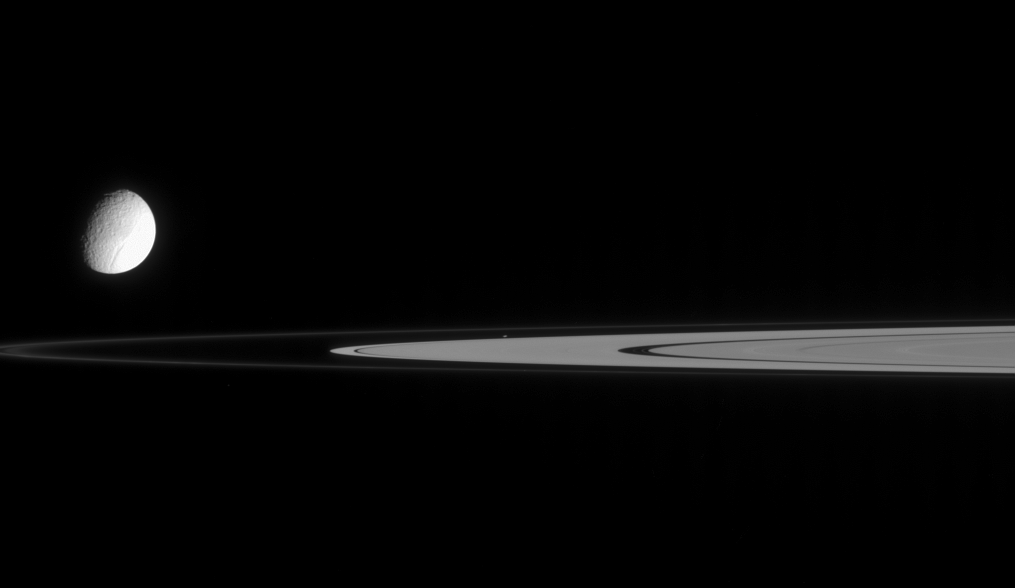

Speck of a Moon

This view from Cassini contains not one, but two moons. Tethys is slightly overexposed so that the real target of this image, tiny Atlas, can be seen. Atlas is at image center, just outside the A ring.

A couple of faint ringlets are visible in the Encke Gap, right of center.

Tethys is 1,071 kilometers (665 miles) wide; Atlas is a mere 32 kilometers (20 miles) wide.

The image was taken in visible light with the Cassini spacecraft narrow-angle camera on Dec. 21, 2005, at a distance of approximately 2 million kilometers (1.2 million miles) from Tethys and 1.7 million kilometers (1.1 million miles) from Atlas. The image scale is 12 kilometers (7 miles) per pixel on Tethys.

The Cassini-Huygens mission is a cooperative project of NASA, the European Space Agency and the Italian Space Agency. The Jet Propulsion Laboratory, a division of the California Institute of Technology in Pasadena, manages the mission for NASA’s Science Mission Directorate, Washington, D.C. The Cassini orbiter and its two onboard cameras were designed, developed and assembled at JPL. The imaging operations center is based at the Space Science Institute in Boulder, Colo.

Credit: NASA/JPL/Space Science Institute